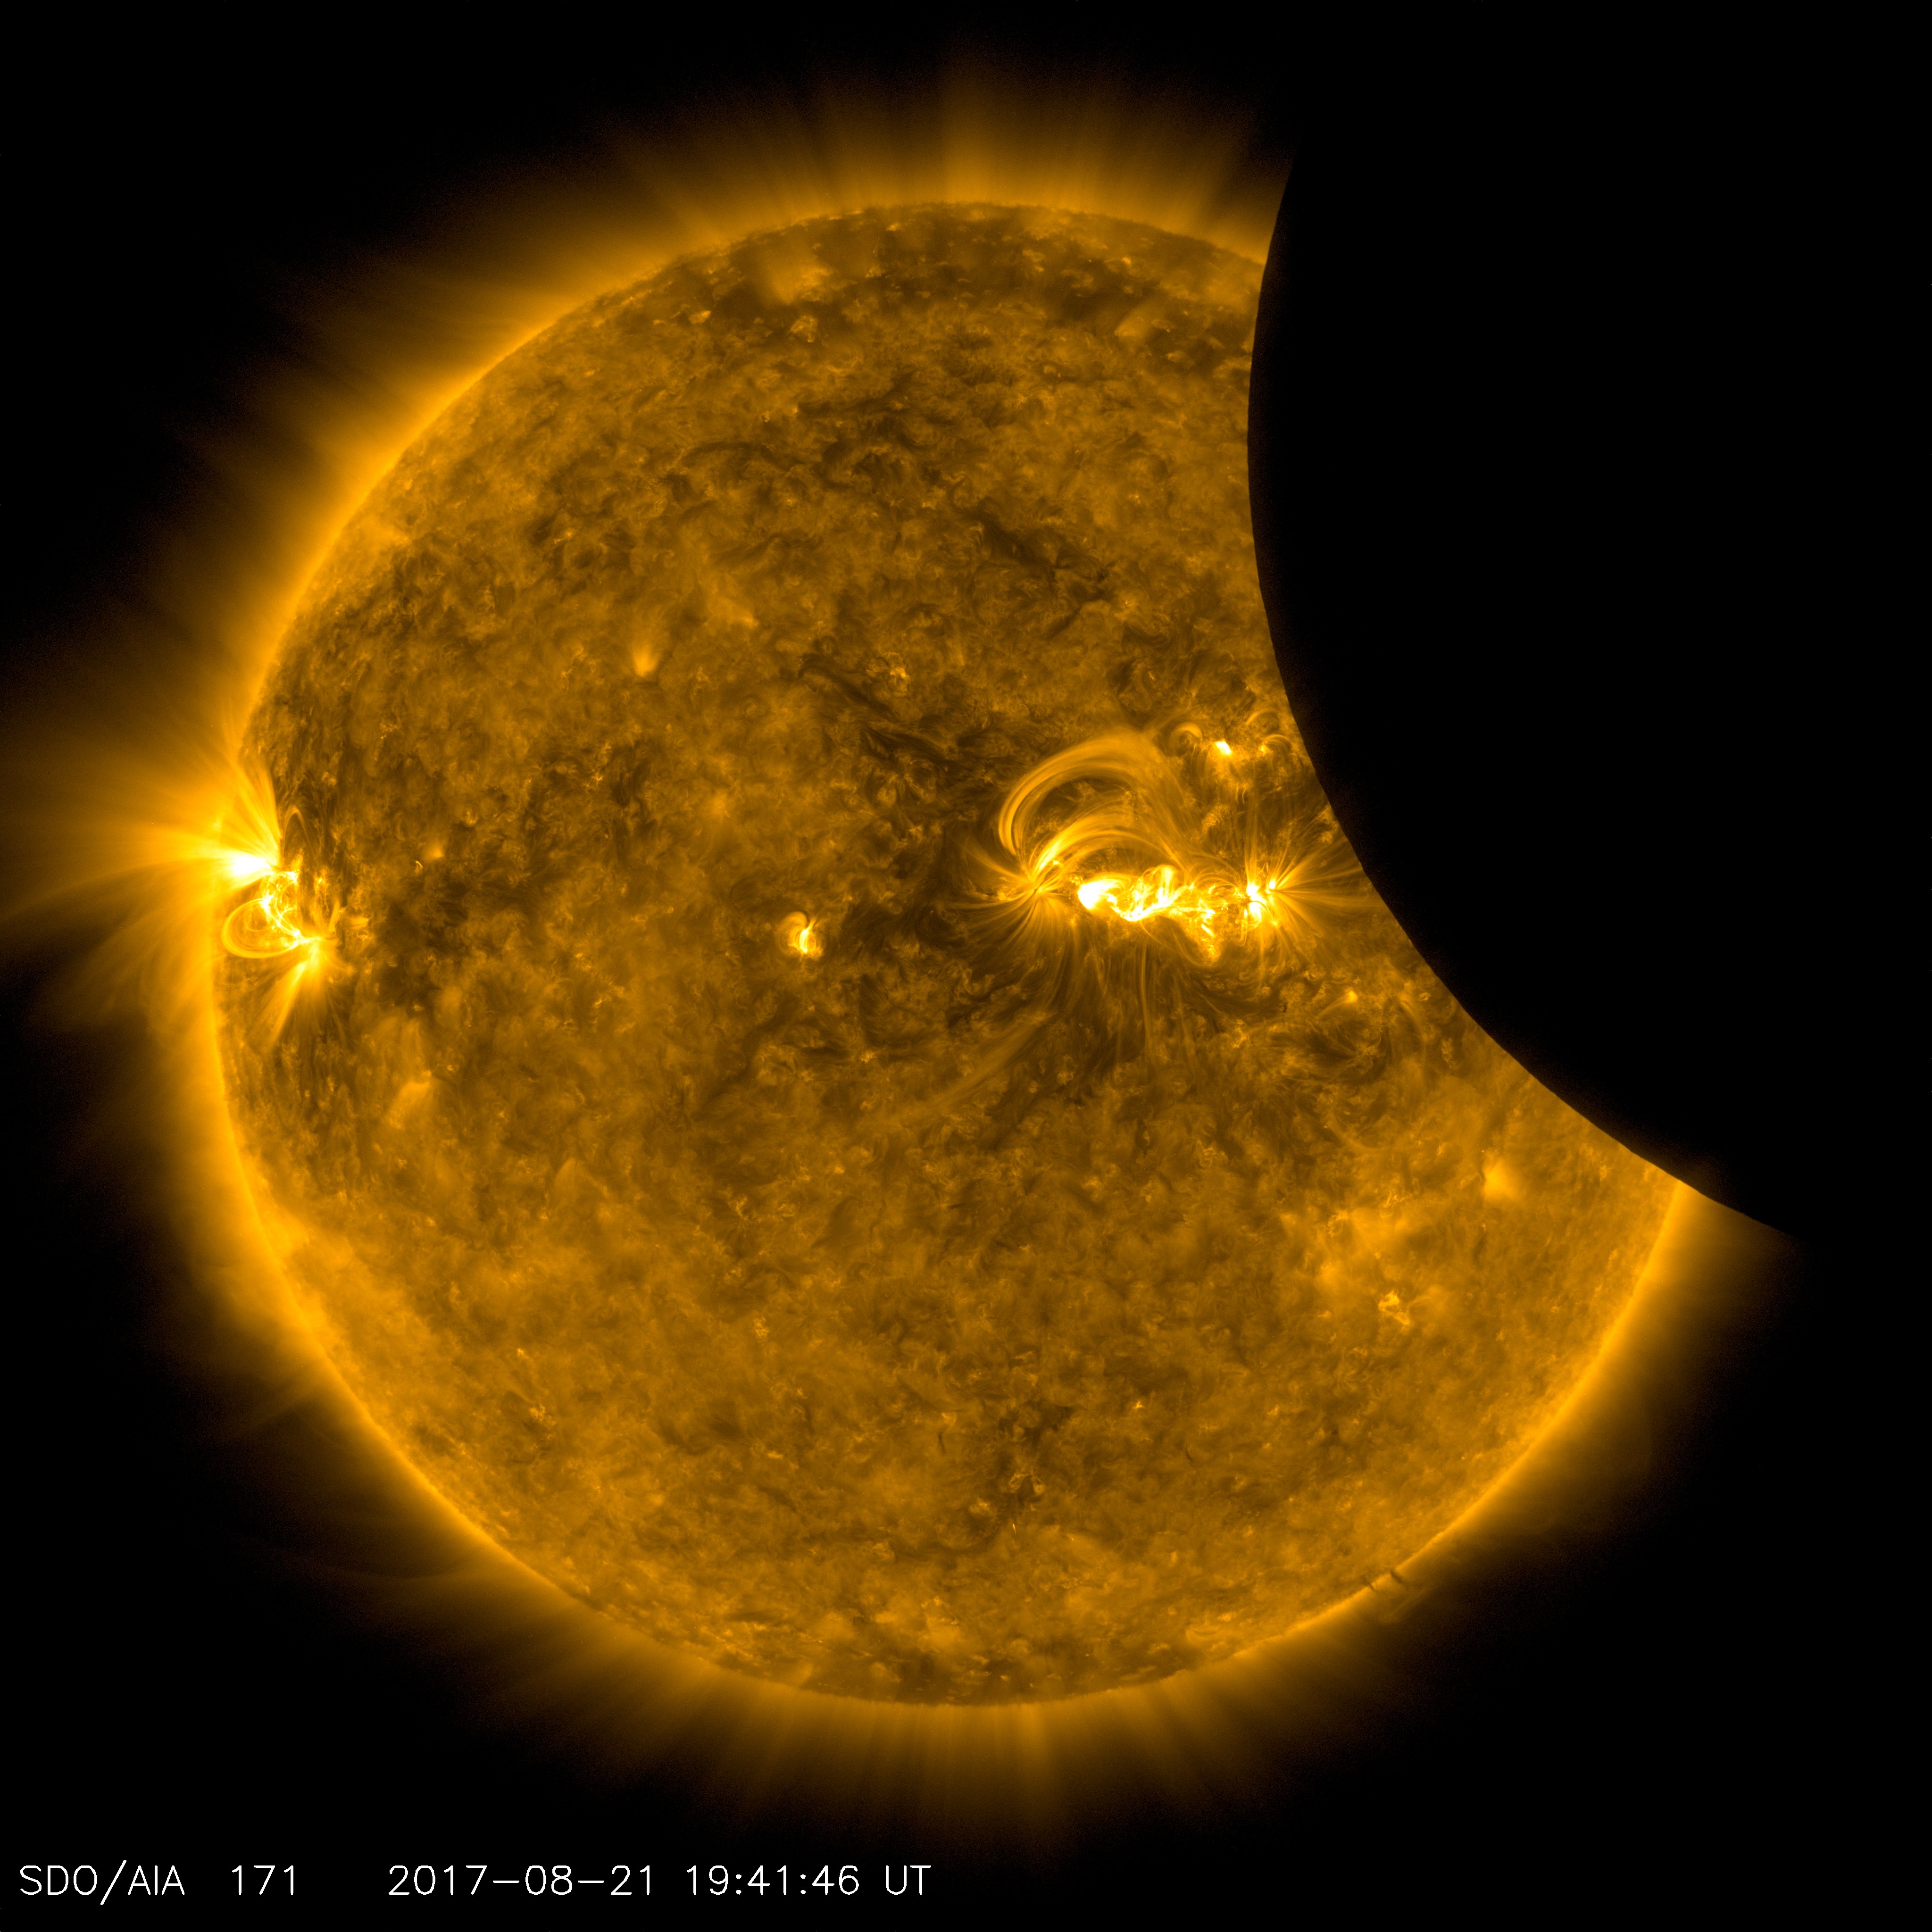

SDO Sees Solar Eclipse

Image of the Moon transiting across the Sun, taken by SDO in 171 angstrom extreme ultraviolet light on August 21, 2017.

Credit: NASA/SDO